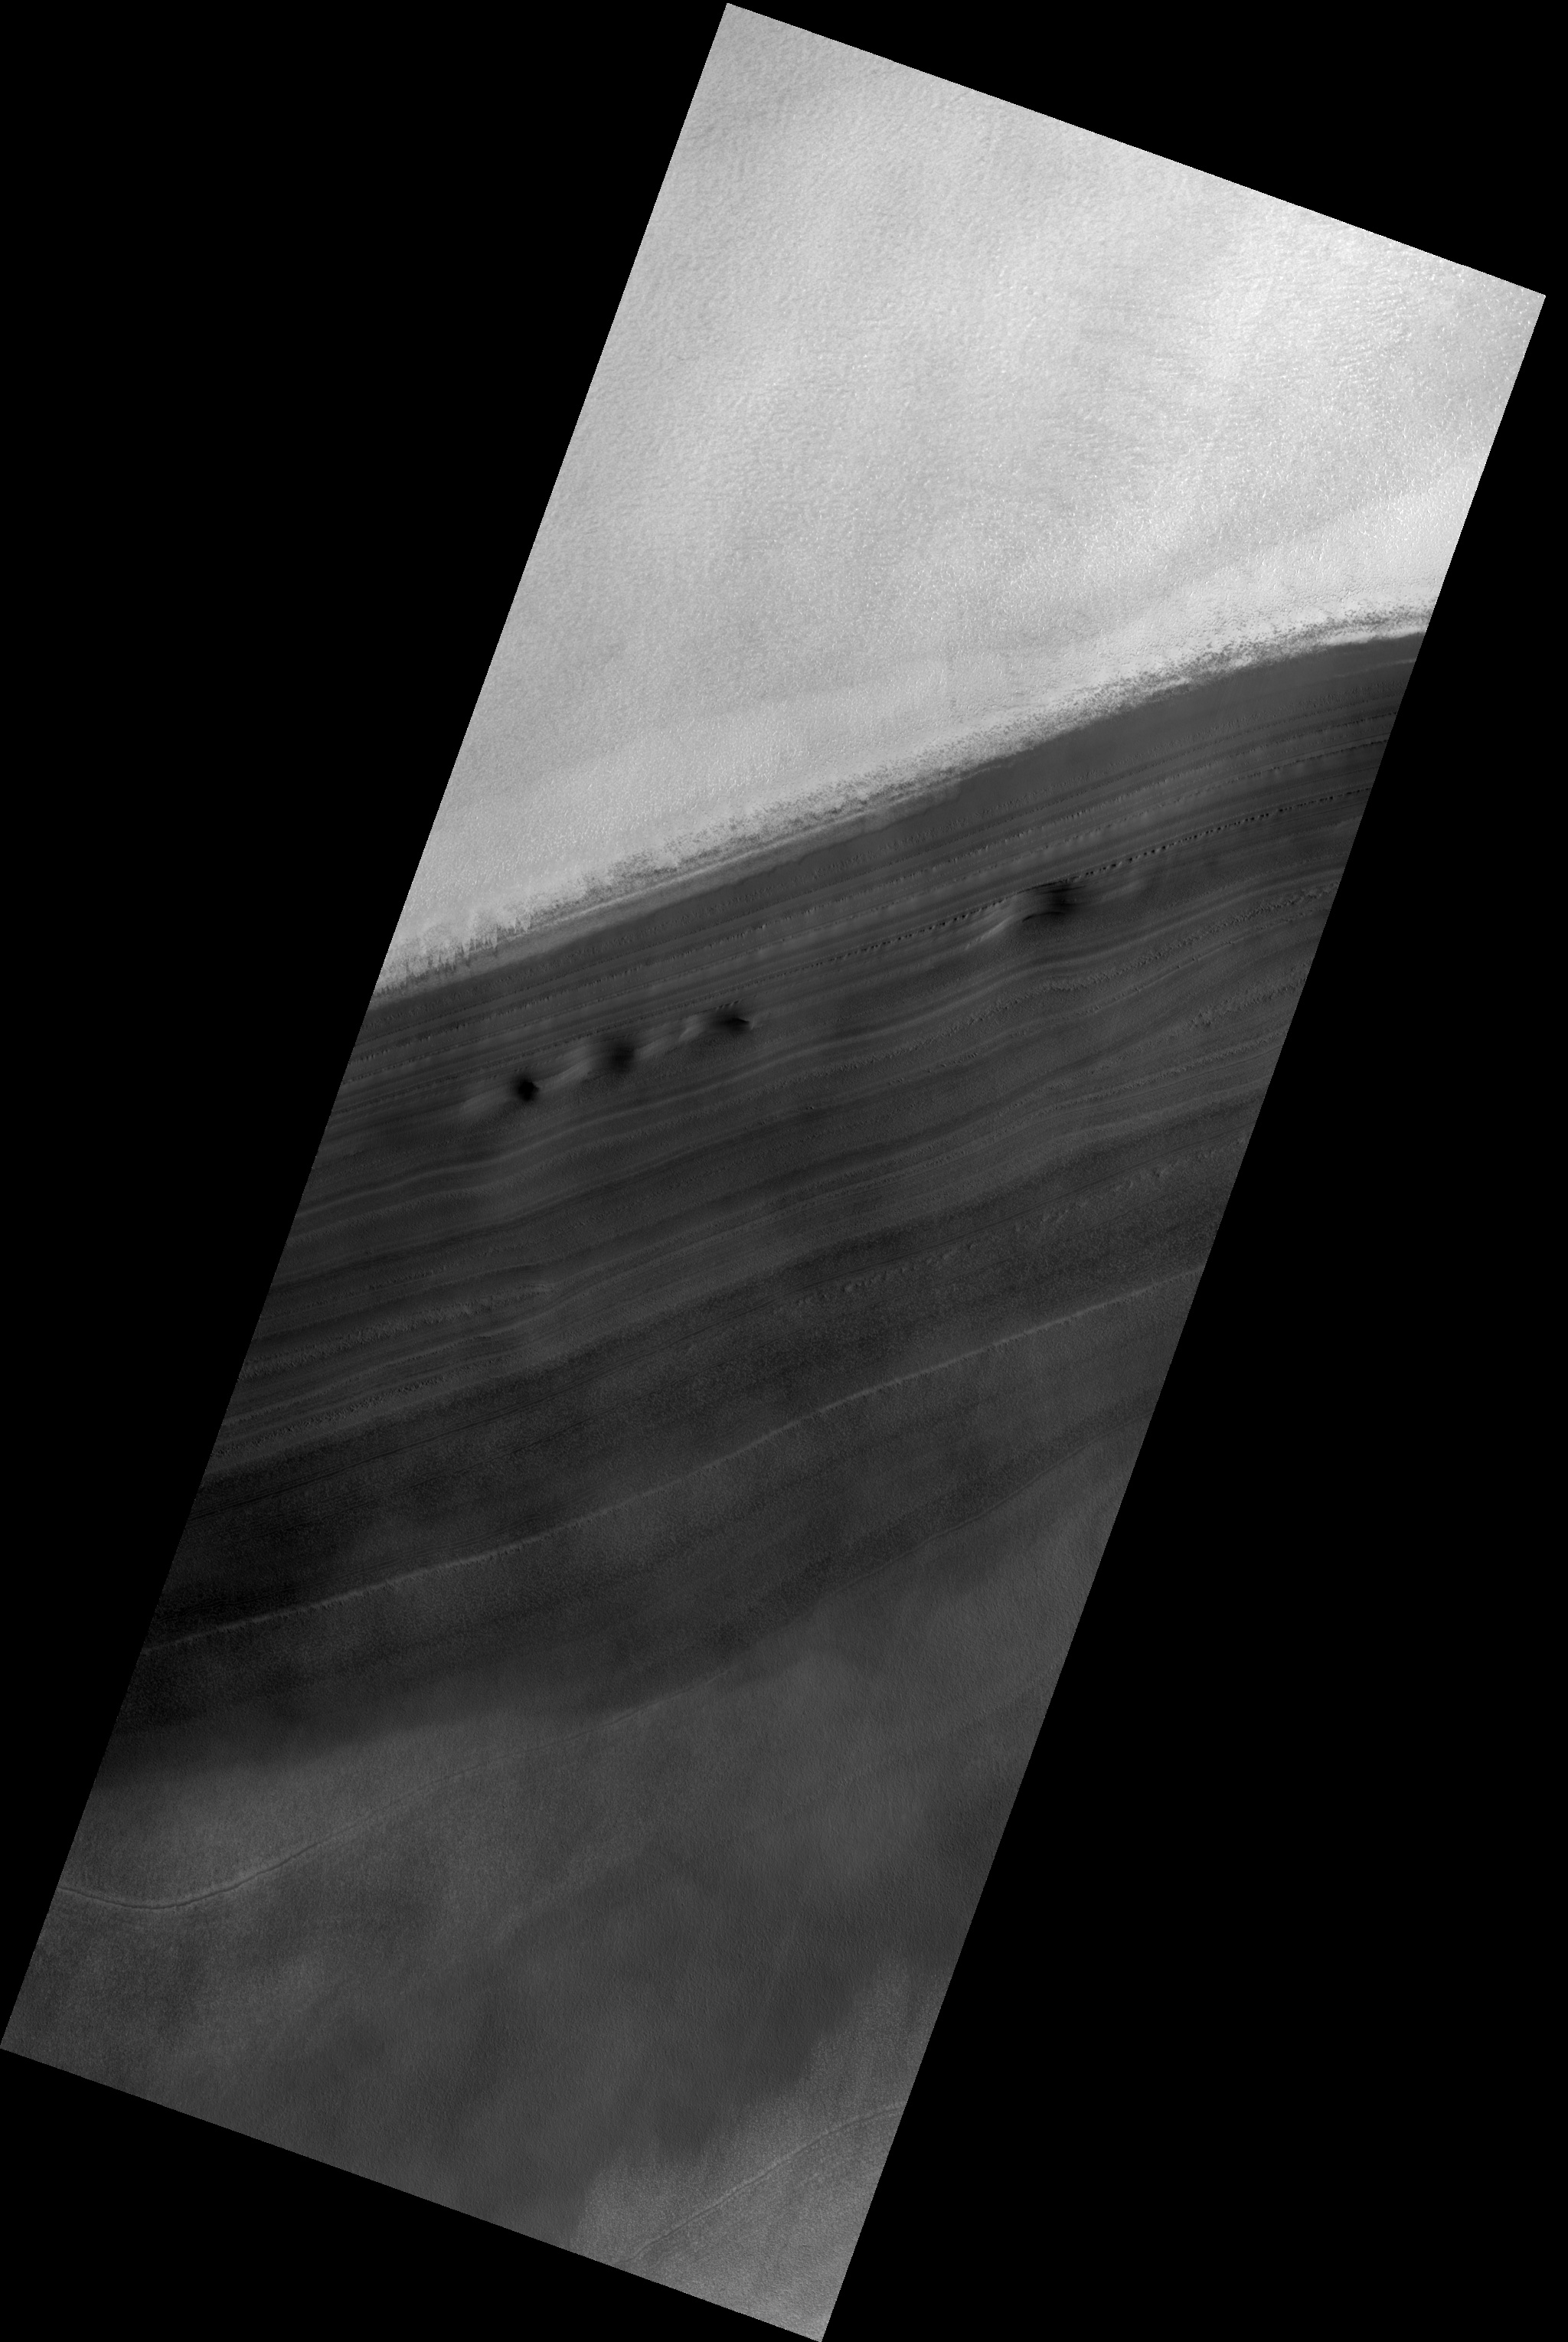

Exposure of North Polar Layered Deposits

Image PSP_001472_2785 was taken by the High Resolution Imaging Science Experiment (HiRISE) camera onboard the Mars Reconnaissance Orbiter spacecraft on November 19, 2006. The complete image is centered at 81.2 degrees latitude, 44.7 degrees East longitude. The range to the target site was 317.2 km (198.2 miles). At this distance the image scale is 31.7 cm/pixel (with 1 x 1 binning) so objects ~95 cm across are resolved. The image shown here has been map-projected to 25 cm/pixel. The image was taken at a local Mars time of 4:47 AM and the scene is illuminated from the west with a solar incidence angle of 76 degrees, thus the sun was about 14 degrees above the horizon. At a solar longitude of 137.6 degrees, the season on Mars is Northern Summer.

NASA’s Jet Propulsion Laboratory, a division of the California Institute of Technology in Pasadena, manages the Mars Reconnaissance Orbiter for NASA’s Science Mission Directorate, Washington. Lockheed Martin Space Systems, Denver, is the prime contractor for the project and built the spacecraft. The High Resolution Imaging Science Experiment is operated by the University of Arizona, Tucson, and the instrument was built by Ball Aerospace and Technology Corp., Boulder, Colo.

Credit: NASA/JPL/Univ. of Arizona